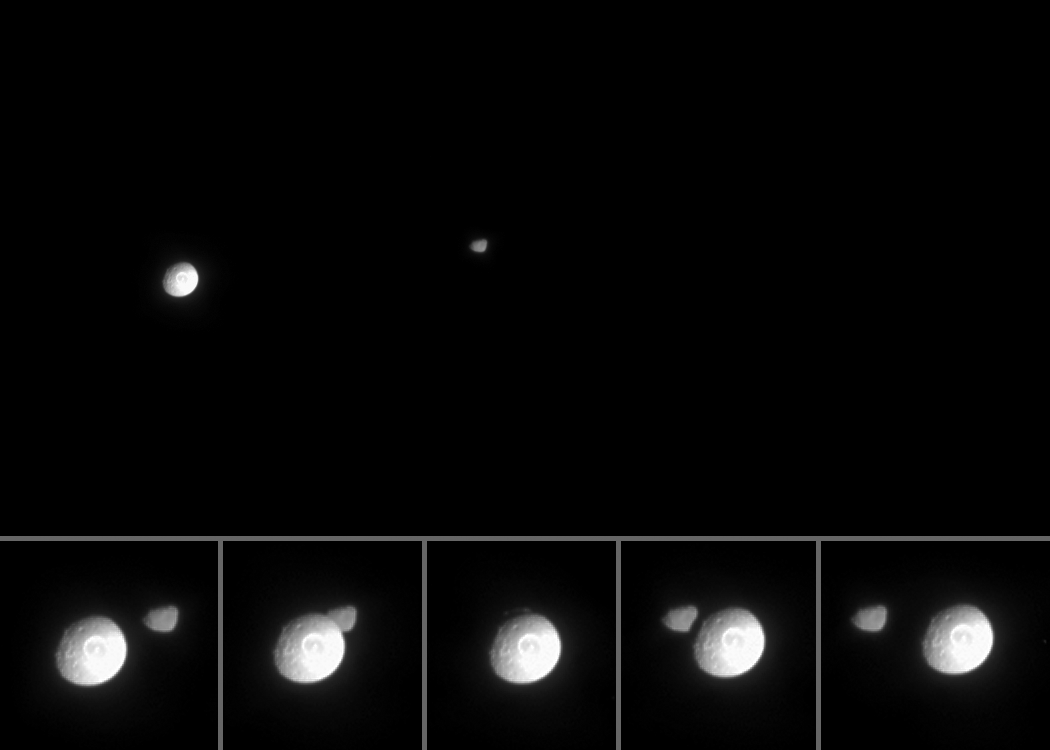

Mimas Occults Janus

Saturn’s icy, impact-riddled moon Mimas slips briefly in front of Saturn’s moon Janus in this movie from Cassini. Mimas is 397 kilometers (247 miles) across, while Janus is 181 kilometers (113 miles) across.

The movie was created from 37 original images taken over the course of 20 minutes as the spacecraft’s narrow-angle camera remained pointed toward Janus. Although Mimas moves a greater distance across the field of view, Janus also moved perceptibly during this time. The images were aligned to keep Janus close to the center of the scene. Additional frames were inserted between the 37 Cassini images in order to smooth the appearance of Mimas’ movement–a scheme called interpolation. Close-up images from the few minutes surrounding the occultation are arranged into a strip along the bottom of the movie.

The terrain on Mimas seen here is about 80 degrees west of the terrain seen in a previously released movie (see PIA06198), which showed the little moon appearing to cross Saturn’s ring plane from Cassini’s vantage point. In that previous movie, the rim of the large impact crater Herschel (130 kilometers, or 80 miles wide) was visible as a flattening of the moon’s eastern limb. In the new movie, Herschel is almost at dead center.

Contrast on Janus was mildly enhanced to aid the visibility of its surface. The right side of Mimas appears bright because the moon was partly overexposed in this image sequence.

The images for this movie were taken in visible light on March 5, 2005, when Cassini was approximately 1.8 million kilometers (1.1 million miles) from Mimas and 1.9 million kilometers (1.2 million miles) from Janus. The image scale is approximately 11 kilometers (7 miles) per pixel.

The Cassini-Huygens mission is a cooperative project of NASA, the European Space Agency and the Italian Space Agency. The Jet Propulsion Laboratory, a division of the California Institute of Technology in Pasadena, manages the mission for NASA’s Science Mission Directorate, Washington, D.C. The Cassini orbiter and its two onboard cameras were designed, developed and assembled at JPL. The imaging team is based at the Space Science Institute, Boulder, Colo.

Credit: NASA/JPL/Space Science Institute